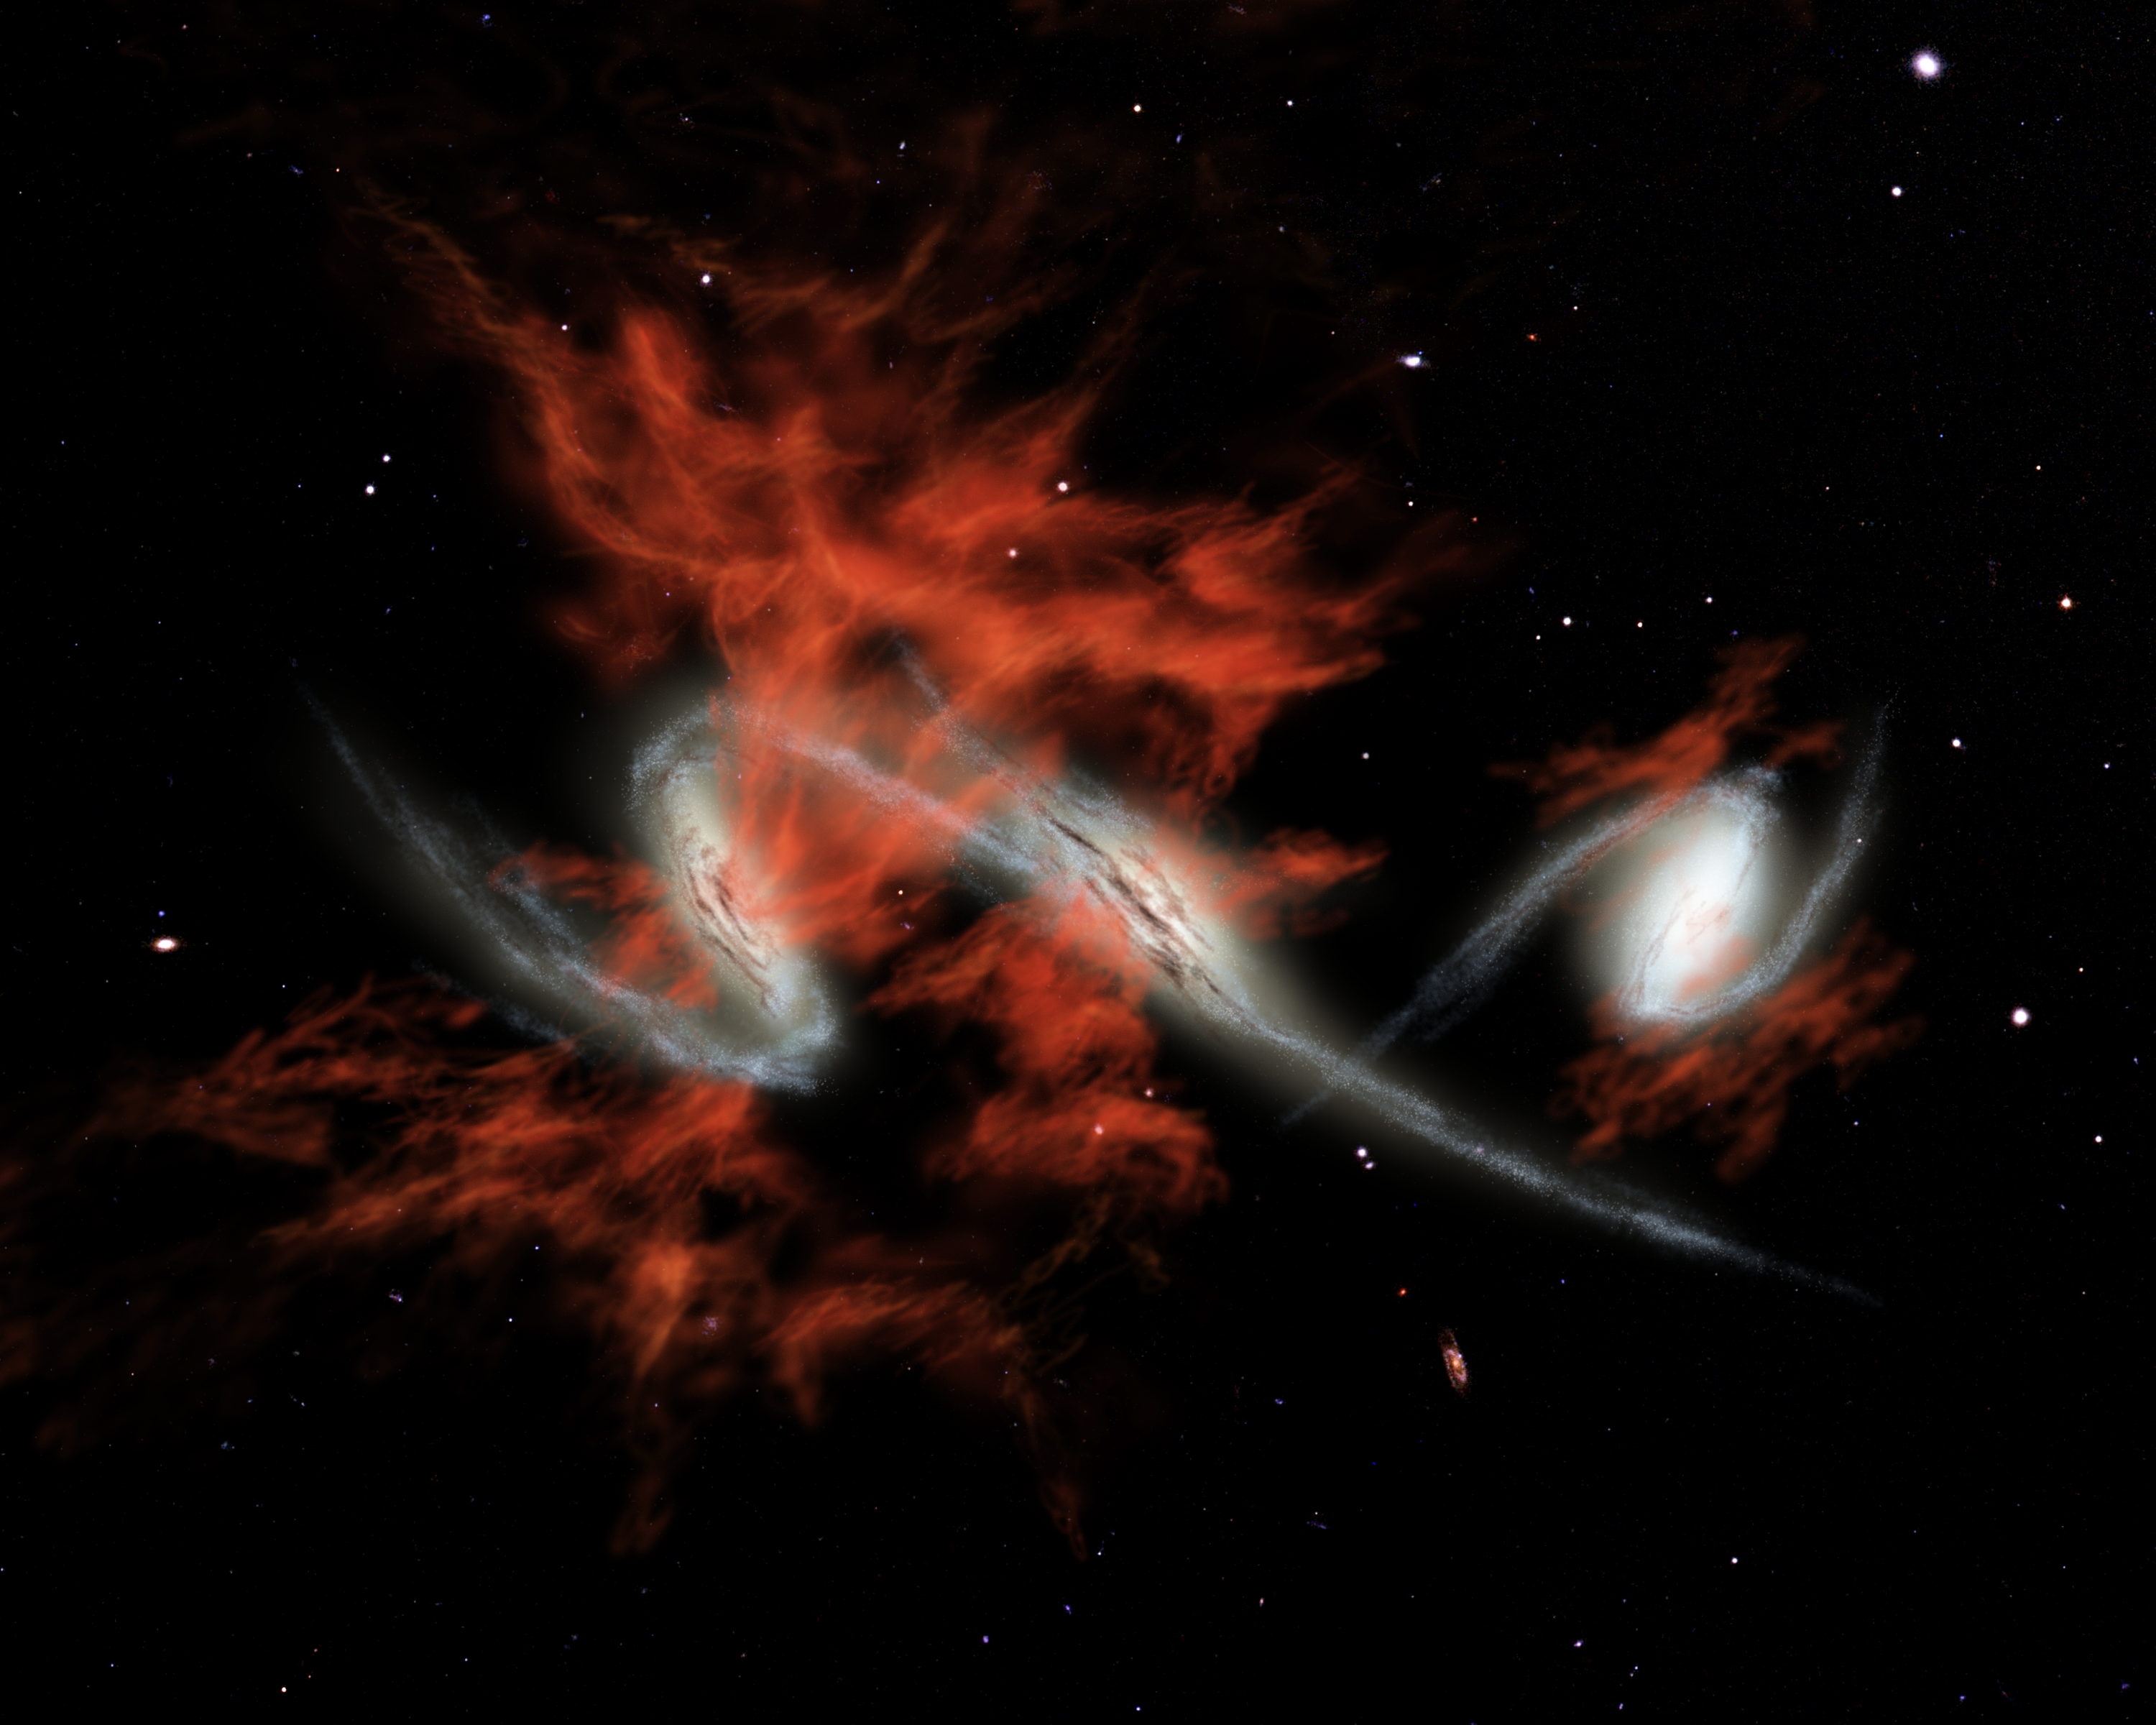

At the Heart of Blobs (Artist Concept)

This artist’s concept illustrates one possible answer to the puzzle of the “giant galactic blobs.” These blobs (red), first identified about five years ago, are mammoth clouds of intensely glowing material that surround distant galaxies (white). Astronomers using visible-light telescopes can see the glow of the blobs, but they didn’t know what provides the energy to light them up. NASA’s Spitzer Space Telescope set its infrared eyes on one well-known blob located 11 billion light-years away, and discovered three tremendously bright galaxies, each shining with the light of more than one trillion Suns, headed toward each other.

Spitzer also observed three other blobs in the same galactic neighborhood and found equally bright galaxies within them. One of these blobs is also known to contain galaxies merging together. The findings suggest that galactic mergers might be the mysterious source of blobs.

If so, then one explanation for how mergers produce such large clouds of material is that they trigger intense bursts of star formation. This star formation would lead to exploding massive stars, or supernovae, which would then shoot gases outward in a phenomenon known as superwinds. Blobs produced in this fashion are illustrated in this artist’s concept.

Credit: NASA/JPL-Caltech